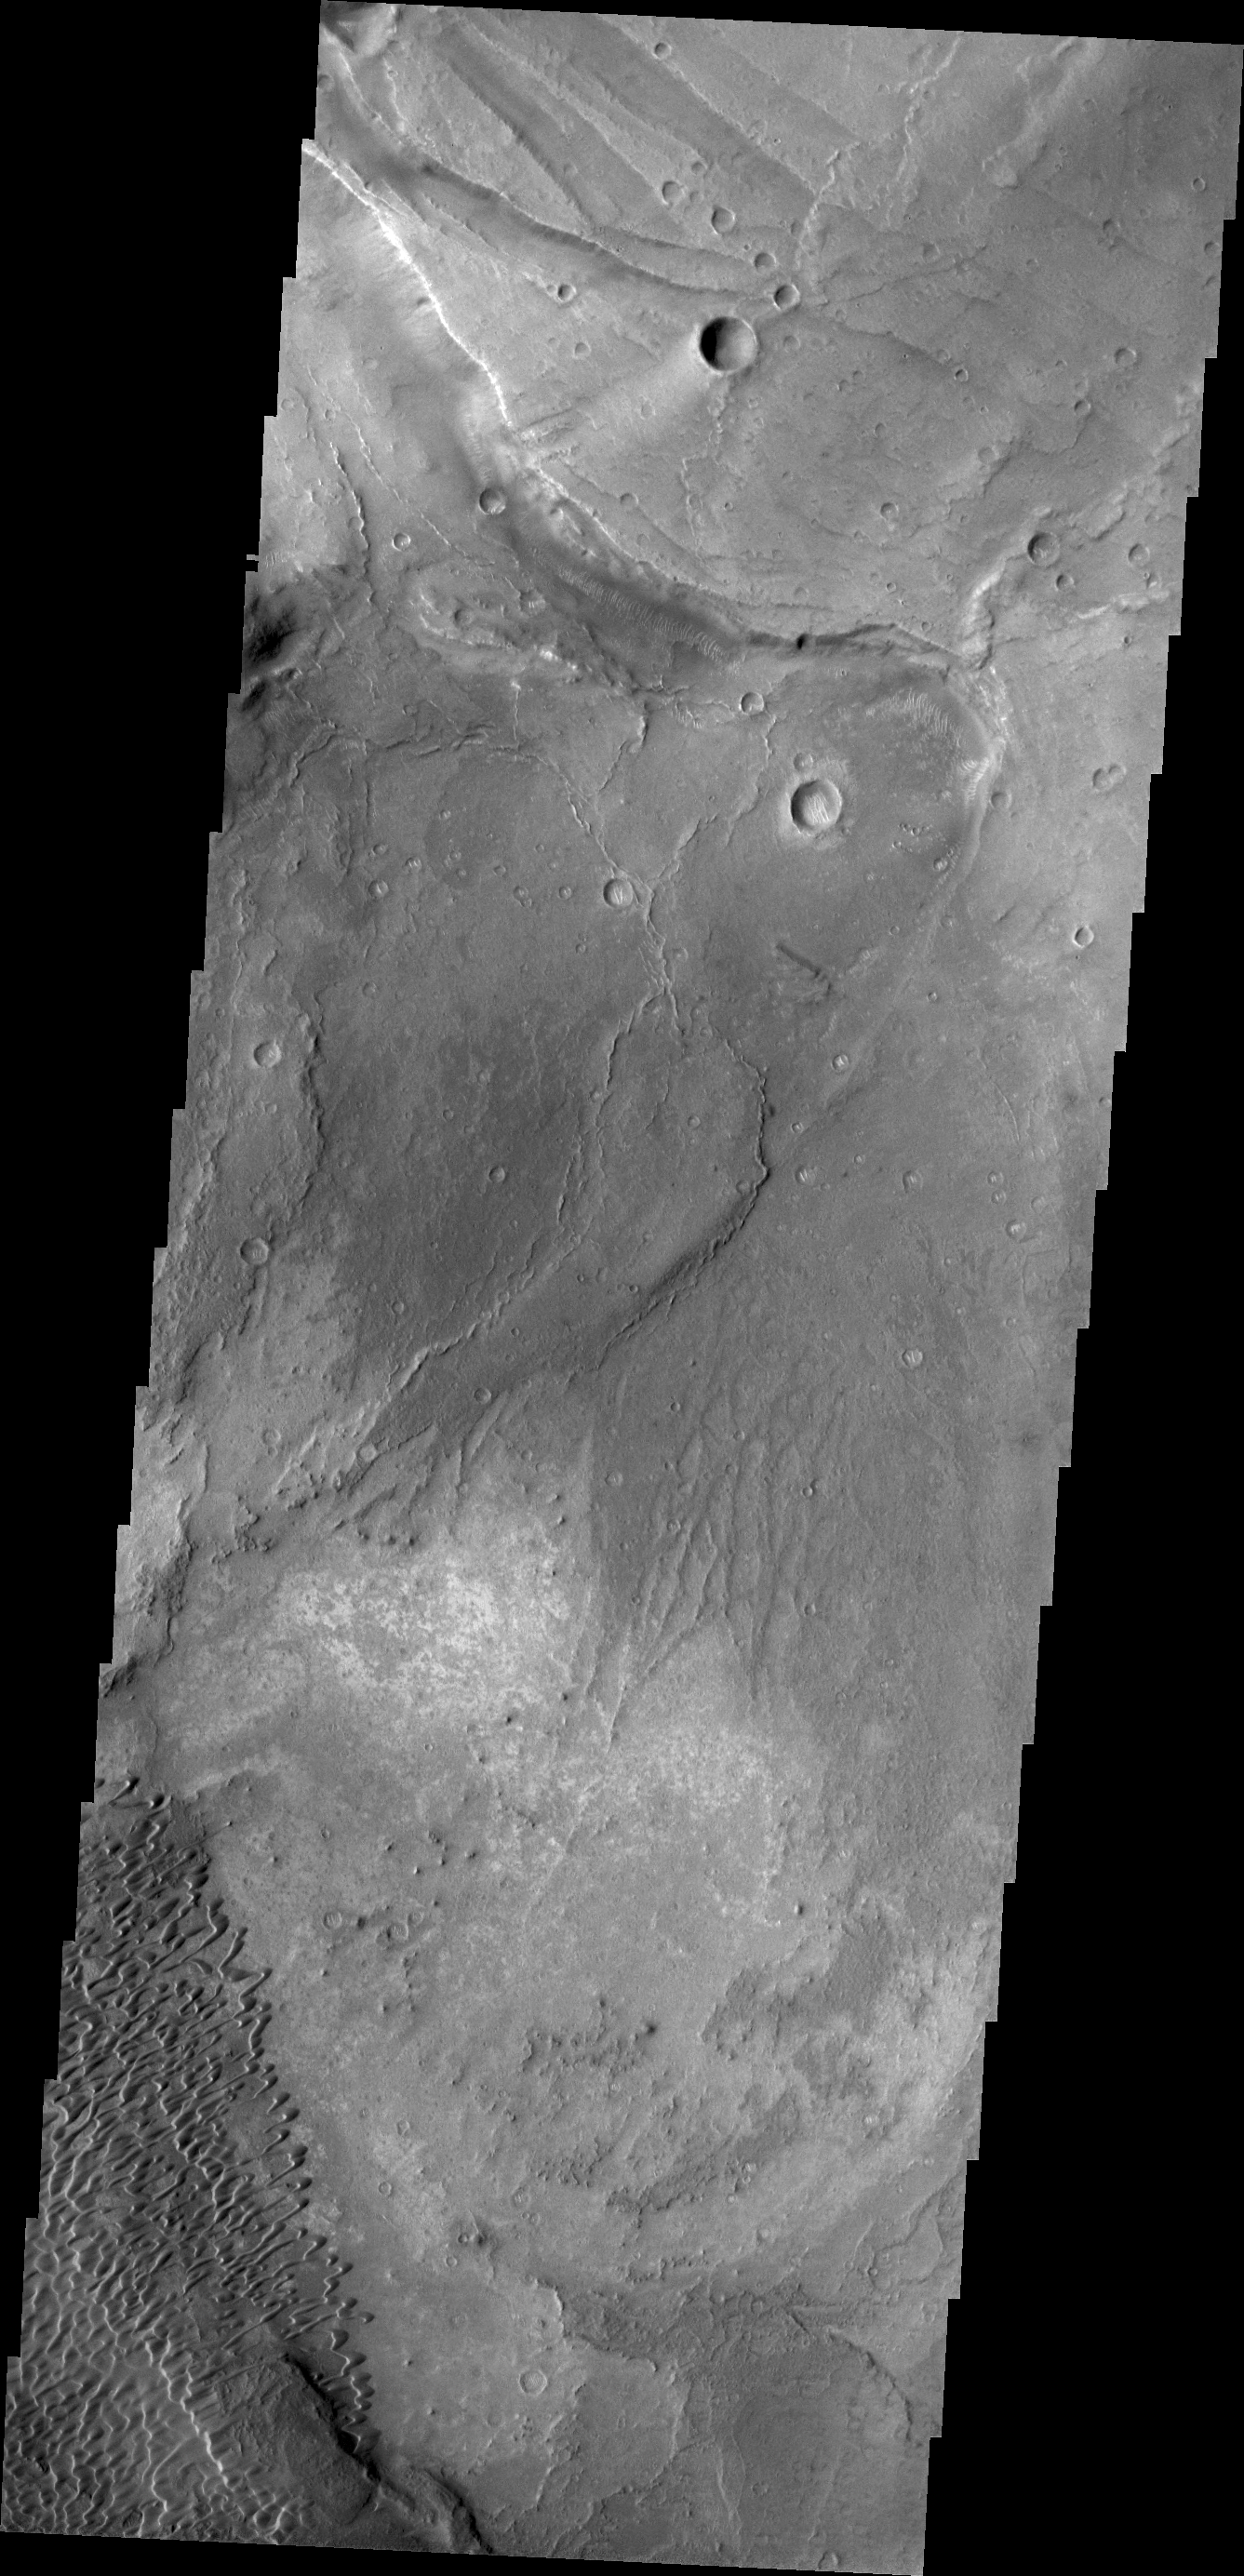

Nili Patera Dunes

Individual sand dunes are visible in this image of Nili Patera.

Credit: NASA/JPL/ASU